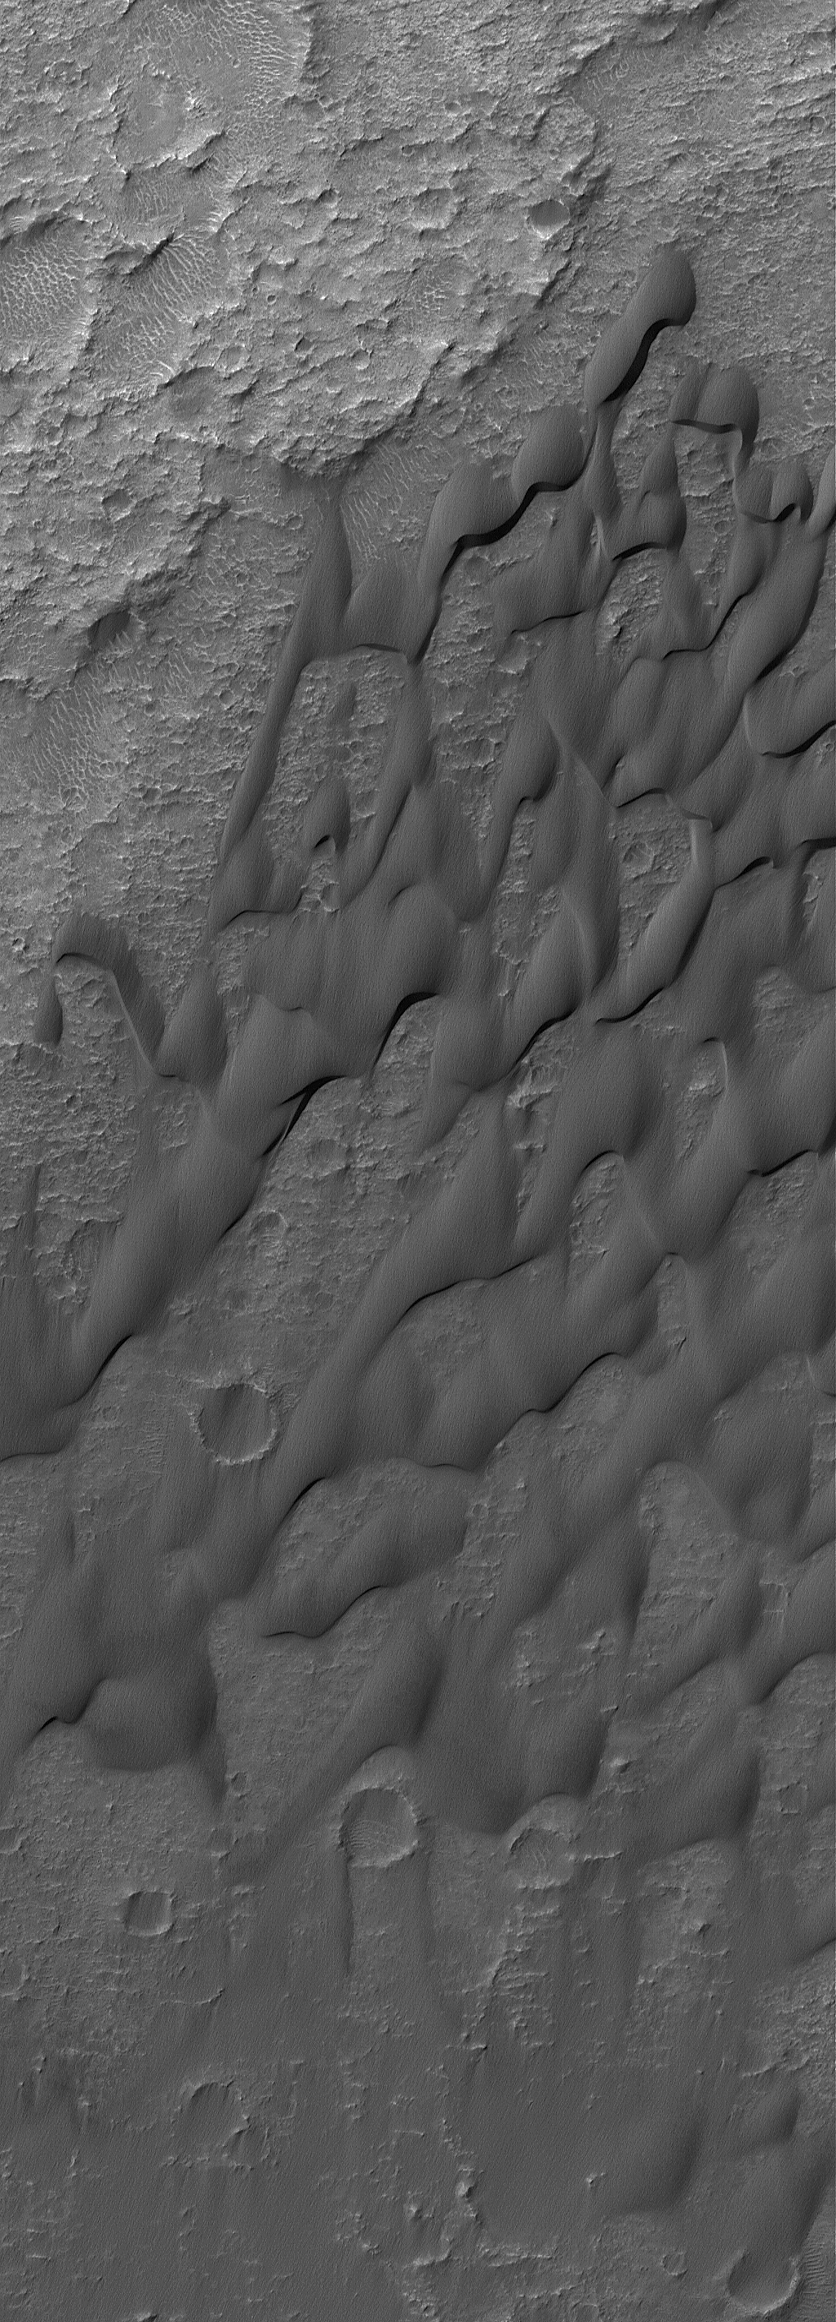

Dunes of Herschel

27 December 2004
This Mars Global Surveyor (MGS) Mars Orbiter Camera (MOC) image shows dark, windblown sand dunes on the floor of Herschel Crater. The surfaces of the dunes have grooves eroded into them. This indicates that the sand is not loose, like it is in typical sand dunes on Earth. Instead, the sand is cemented, and wind erosion has been slowly scouring the indurated sands away to create small-scale wind erosion features, known as yardangs. This picture covers an area about 3 km (1.9 mi) across, and is located near 15.6°S, 229.0°W. Sunlight illuminates the scene from the upper left.

Credit: NASA/JPL/Malin Space Science Systems